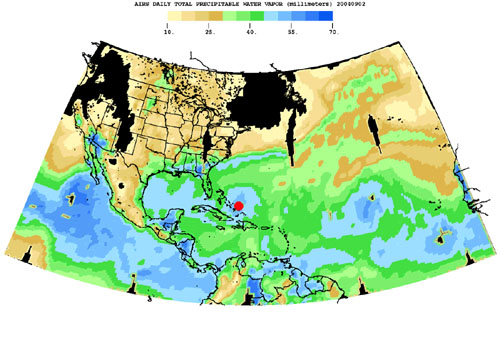

Hurricane Frances as Observed by NASA’s Spaceborne Atmospheric Infrared Sounder (AIRS) – Total Water Vapor Time Series

Born in the Atlantic, Hurricane Frances became a category 4 hurricane on August 31, 2004. Expectations are the hurricane will hit the Space Coast of Florida in Brevard County early Sunday morning.

This movie is a time-series of maps that show AIRS observations of the total amount of water vapor present in the atmospheric column above each point of the Earth’s surface. If all the water vapor in the column were forced to fall as rain, the depth of the resulting puddle on the surface at that point is equal to the value shown on the map. Fifty millimeters (mm) is about 2 inches. The large band of maximum water vapor in the neighborhood of the equator is the Intertropical Convergence Zone (ITCZ), a region of strong convection and powerful thunderstorms.

This movie shows the total precipitable water vapor from August 23 through September 2, 2004. You can see Hurricane Frances as it moves through the Caribbean toward Florida, and the changes in intensity are visible. The eye has been marked with a red spot. The water vapor encompassed by the hurricane is also the result of the very strong convection which is an integral part of the formation and intensification of tropical storms. If you look at the last frame of the movie in the lower right corner, you can see the emergence of a new tropical storm. Ivan makes its debut in the Atlantic.

About AIRS
The Atmospheric Infrared Sounder, AIRS, in conjunction with the Advanced Microwave Sounding Unit, AMSU, senses emitted infrared and microwave radiation from Earth to provide a three-dimensional look at Earth’s weather and climate. Working in tandem, the two instruments make simultaneous observations all the way down to Earth’s surface, even in the presence of heavy clouds. With more than 2,000 channels sensing different regions of the atmosphere, the system creates a global, three-dimensional map of atmospheric temperature and humidity, cloud amounts and heights, greenhouse gas concentrations, and many other atmospheric phenomena. Launched into Earth orbit in 2002, the AIRS and AMSU instruments fly onboard NASA’s Aqua spacecraft and are managed by NASA’s Jet Propulsion Laboratory in Pasadena, Calif., under contract to NASA. JPL is a division of the California Institute of Technology in Pasadena.

Credit: NASA/JPL